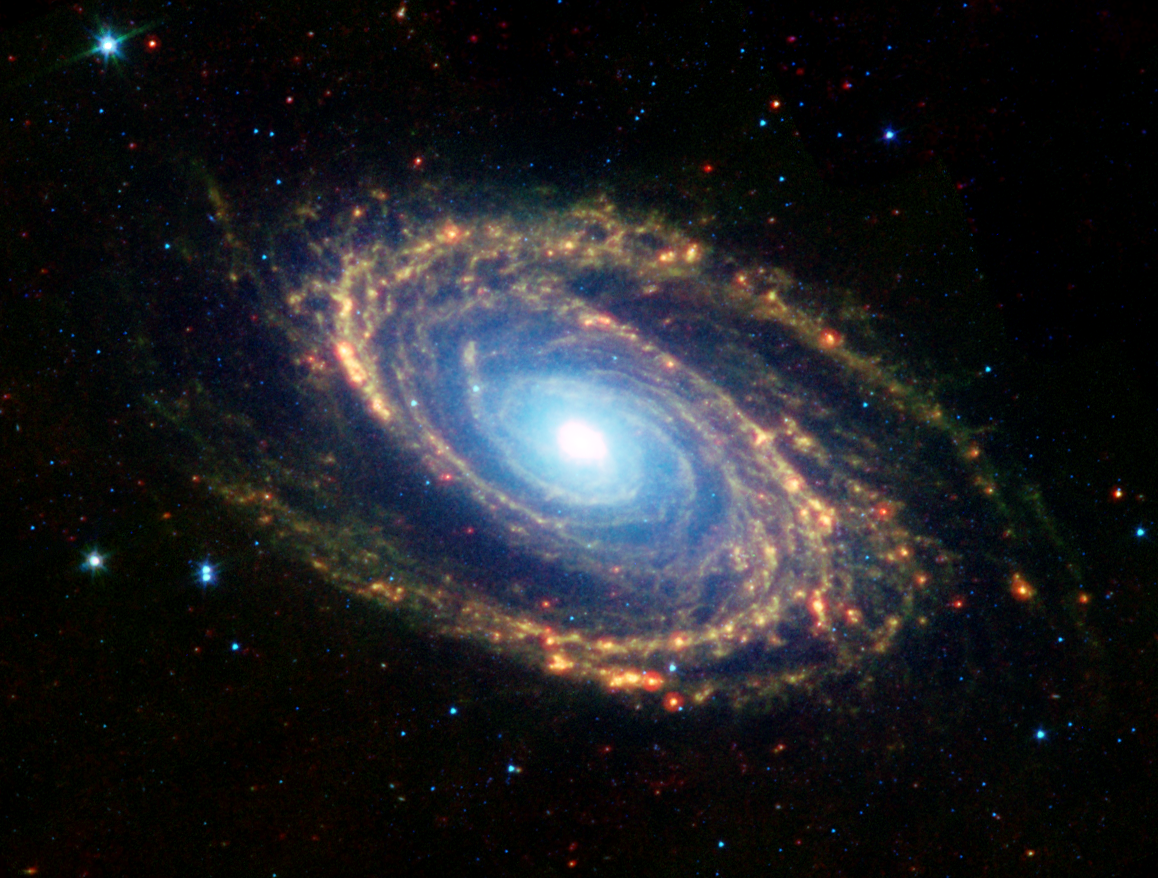

Multiwavelength composite image of Messier 81

The magnificent spiral arms of the nearby galaxy Messier 81 are highlighted in this image from NASA's Spitzer Space Telescope. Located in the northern constellation of Ursa Major (which also includes the Big Dipper), this galaxy is easily visible through binoculars or a small telescope. M81 is located at a distance of 12 million light-years.

This Spitzer infrared image is a composite mosaic obtained with the multiband imaging photometer and the infrared array camera. Thermal infrared emission at 24 microns detected by the photometer (red, bottom left inset) is combined with camera data at 8.0 microns (green, bottom center inset) and 3.6 microns (blue, bottom right inset).

The 3.6-micron near-infrared data (blue) traces the distribution of stars, although the Spitzer image is virtually unaffected by obscuring dust and reveals a very smooth stellar mass distribution, with the spiral arms relatively subdued.

As one moves to longer wavelengths, the spiral arms become the dominant feature of the galaxy. The 8-micron emission (green) is dominated by infrared light radiated by hot dust that has been heated by nearby luminous stars. Dust in the galaxy is bathed by ultraviolet and visible light from nearby stars. Upon absorbing an ultraviolet or visible-light photon, a dust grain is heated and re-emits the energy at longer infrared wavelengths. The dust particles are composed of silicates (chemically similar to beach sand), carbonaceous grains and polycyclic aromatic hydrocarbons and trace the gas distribution in the galaxy. The well-mixed gas (which is best detected at radio wavelengths) and dust provide a reservoir of raw materials for future star formation.

The 24-micron multiband imaging photometer data (red) shows emission from warm dust heated by the most luminous young stars. The infrared-bright clumpy knots within the spiral arms show where massive stars are being born in giant H II (ionized hydrogen) regions. Studying the locations of these star forming regions with respect to the overall mass distribution and other constituents of the galaxy (e.g., gas) will help identify the conditions and processes needed for star formation.

Credit: NASA/JPL-Caltech/K. Gordon (University of Arizona) & S. Willner (Harvard-Smithsonian Center for Astrophysics)